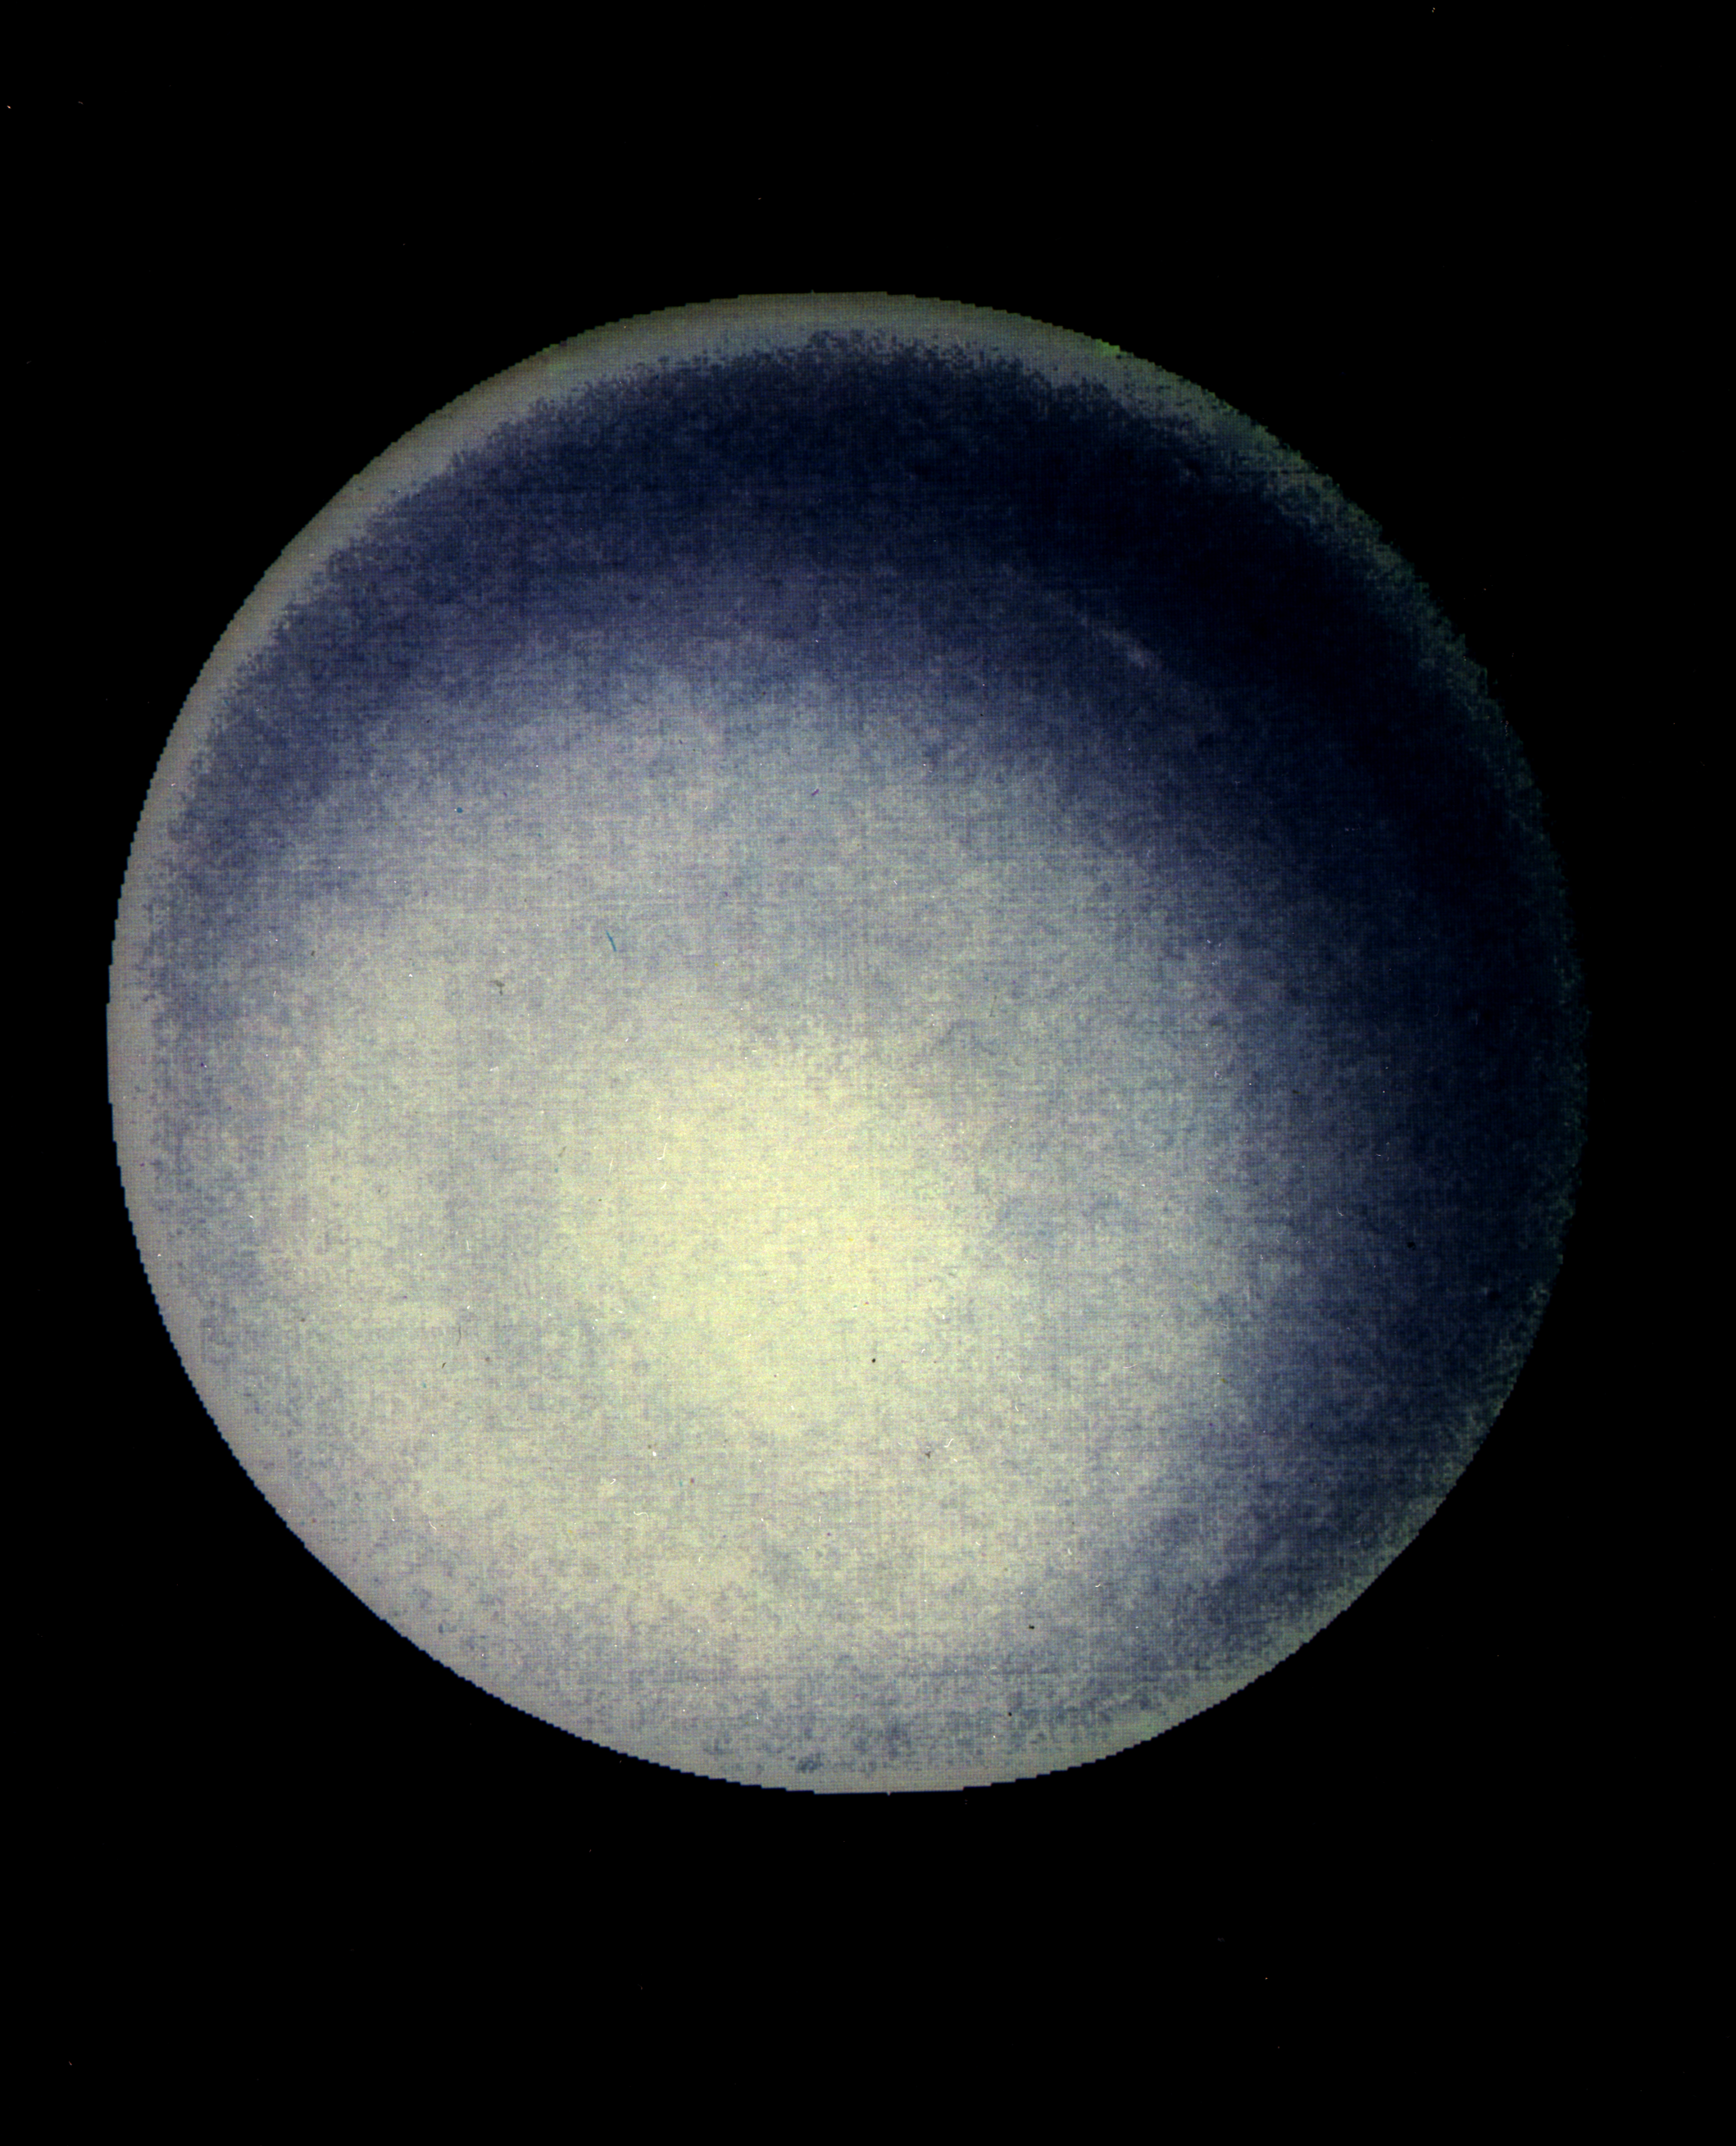

Uranus’ Upper Atmosphere

This computer enhancement of a Voyager 2 image, emphasizes the high-level haze in Uranus’ upper atmosphere. Clouds are obscured by the overlying atmosphere.

JPL manages and controls the Voyager project for NASA’s Office of Space Science.

Credit: NASA/JPL/USGS